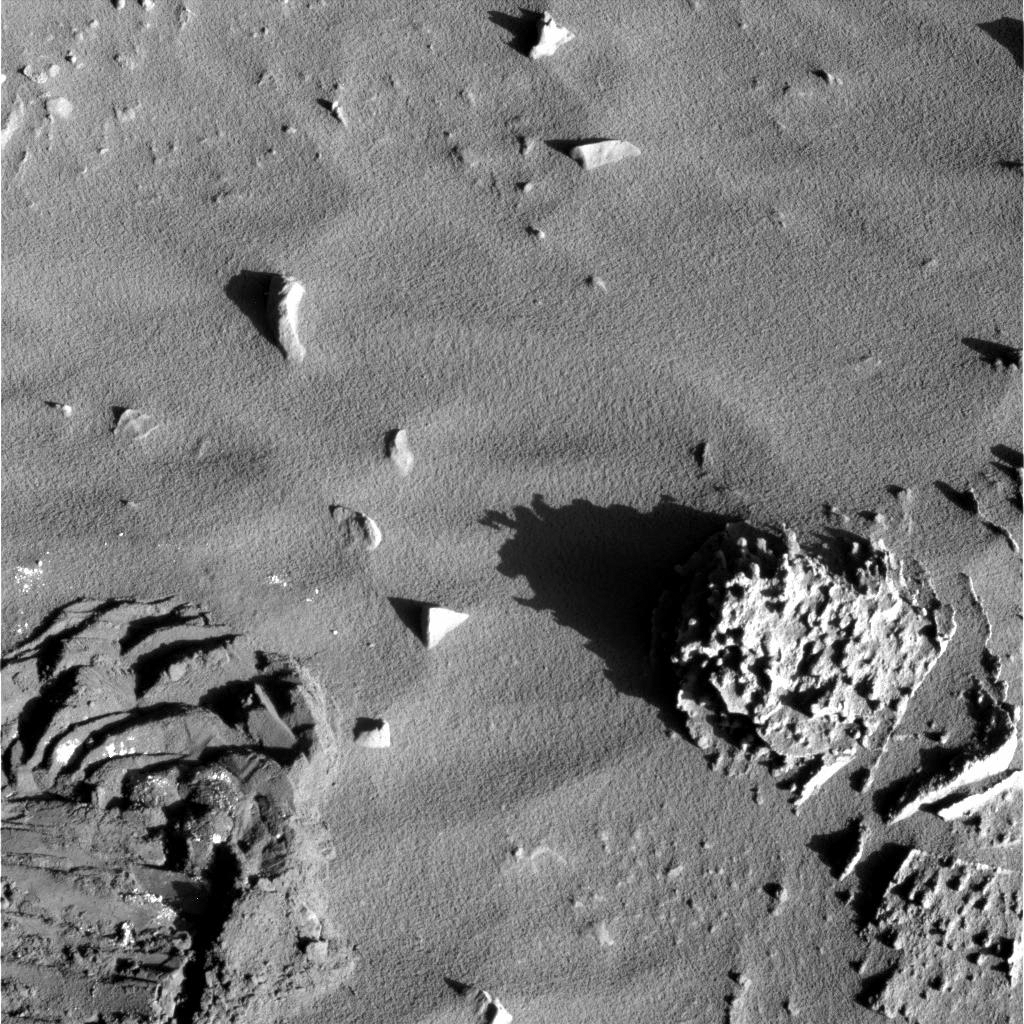

In the Shadows

This image taken by the panoramic camera on the Mars Exploration Rover Spirit shows a close-up of the rock dubbed “Pot of Gold,” located near the base of the “Columbia Hills” in Gusev Crater. The rock’s nodules and layered appearance inspired rover team members to investigate the rock’s detailed chemistry, which revealed hematite. Further investigation may reveal whether water was involved in the formation of that hematite, or whether the hematite formed in dry conditions. This image was taken on sol 164 (June 19, 2004).

Credit: NASA/JPL/Cornell